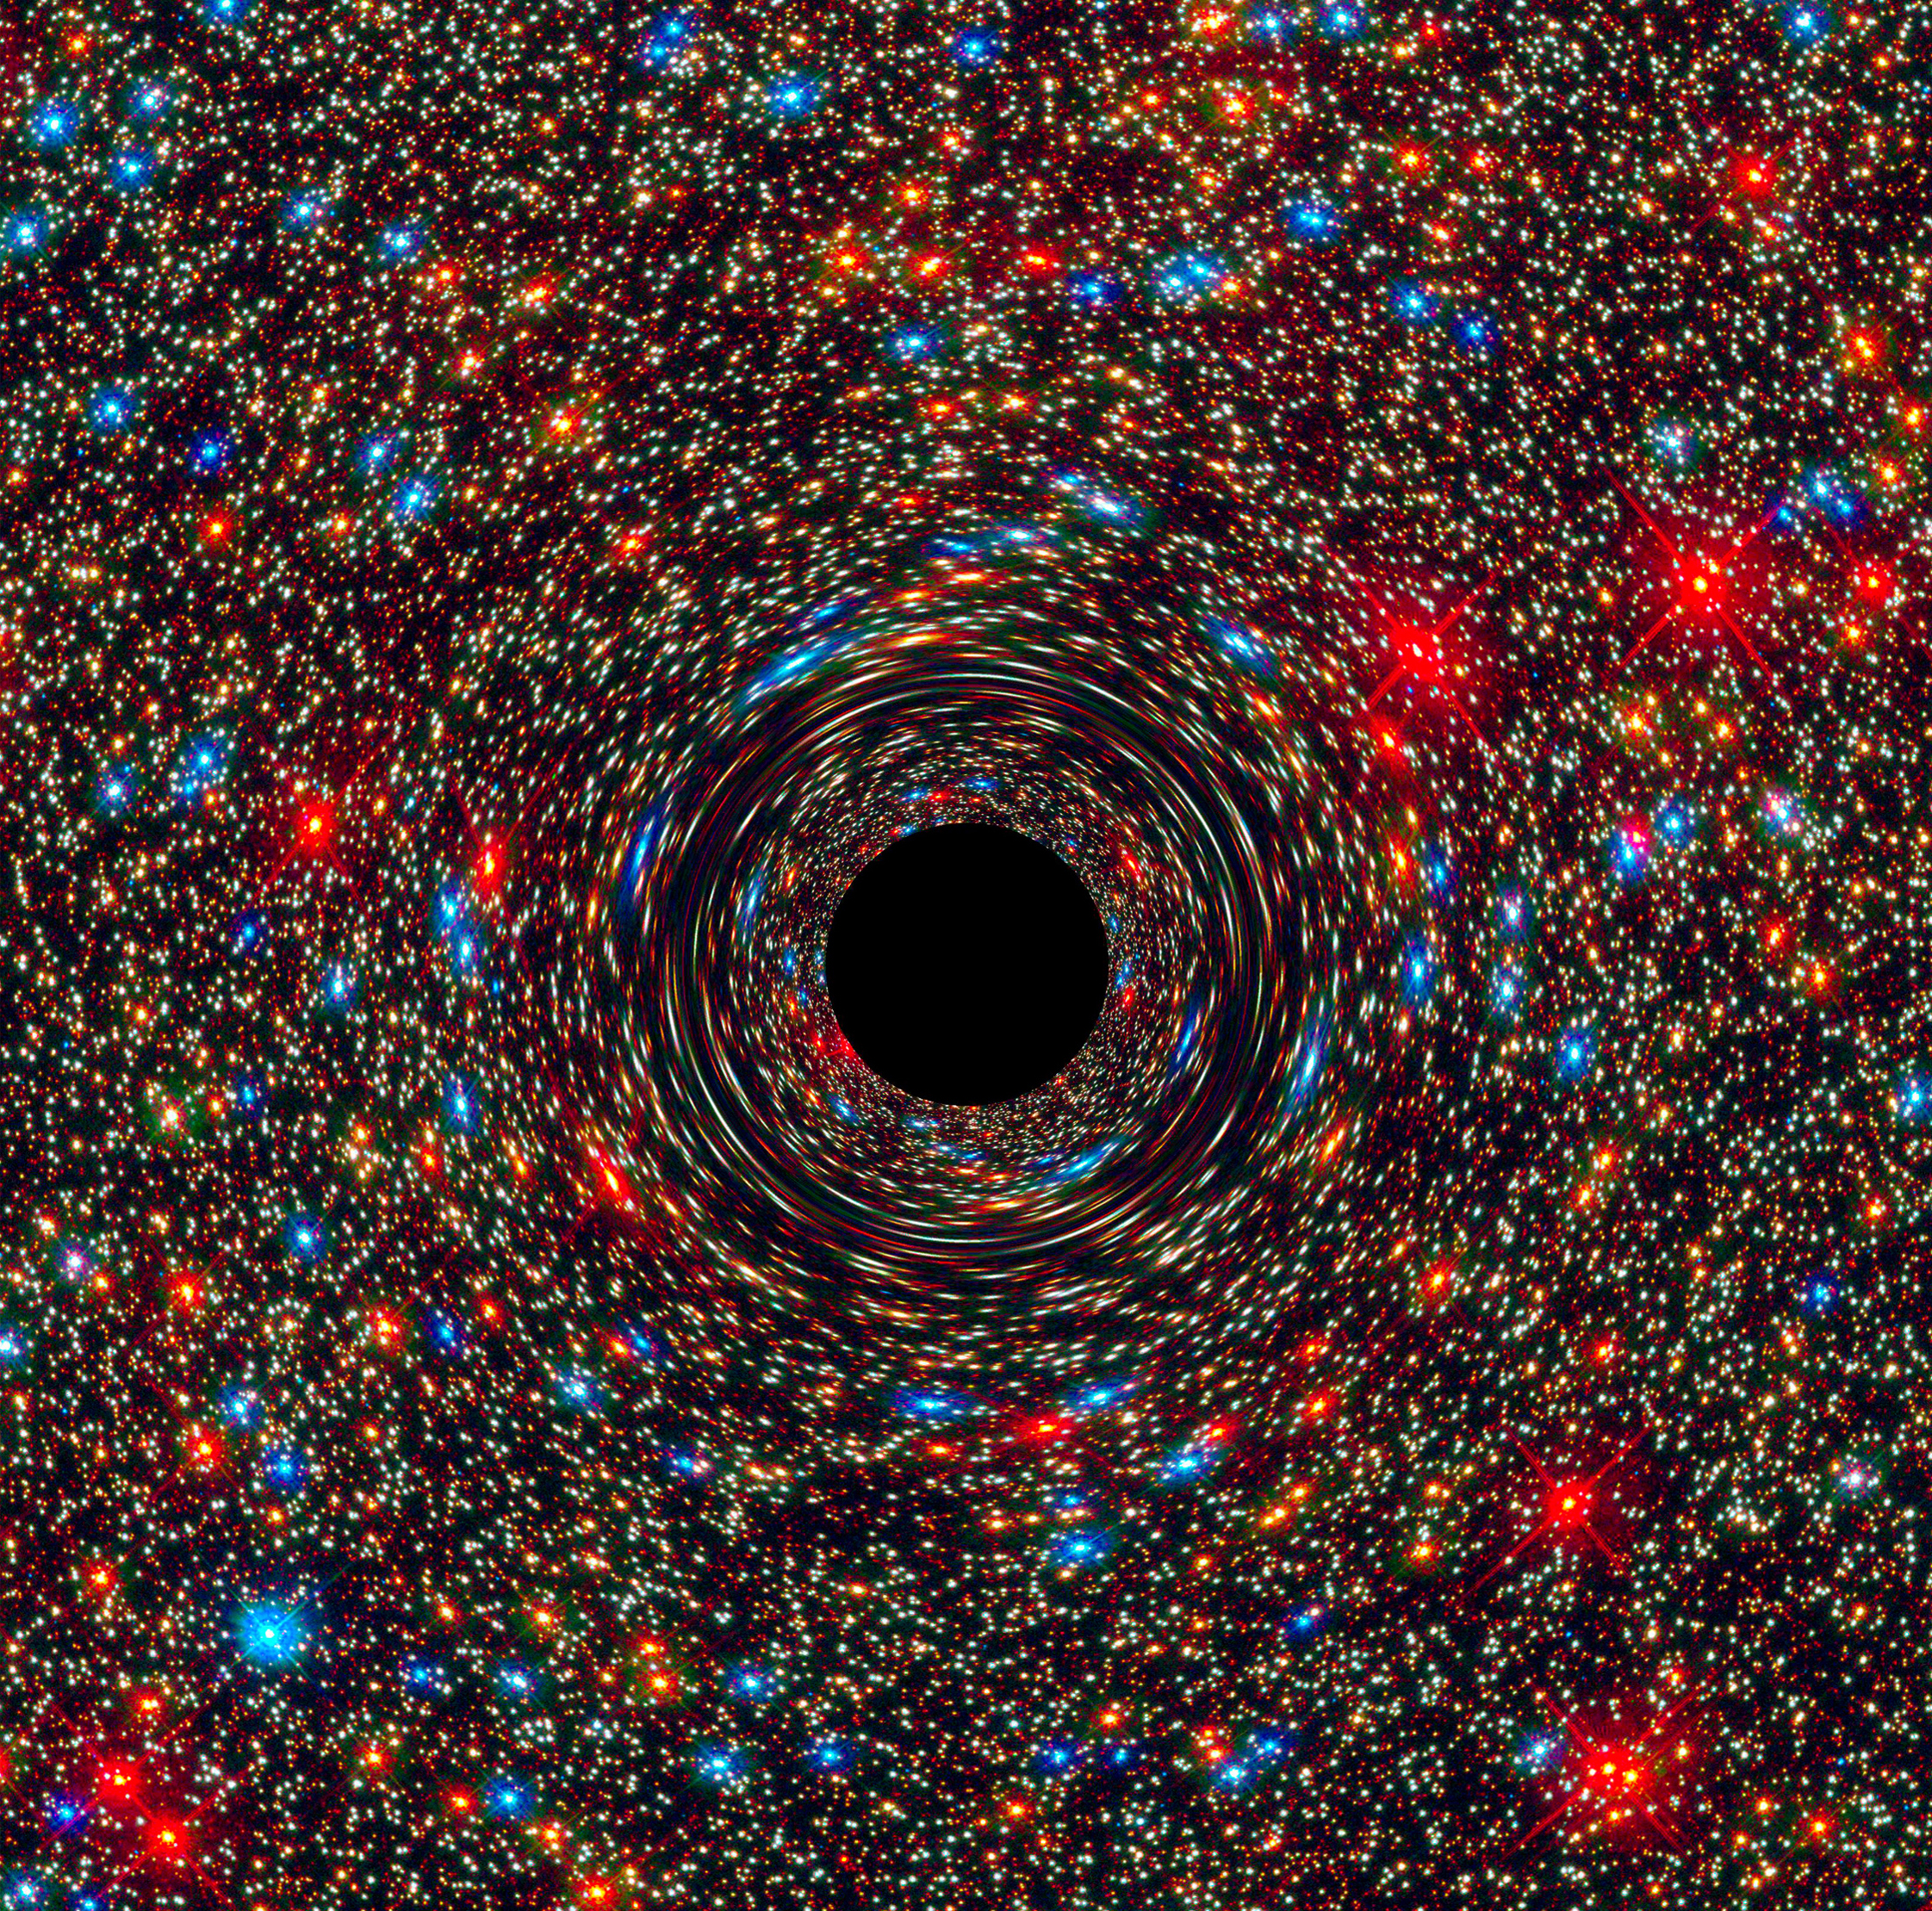

Behemoth Black Hole Found in an Unlikely Place

This computer-simulated image shows a supermassive black hole at the core of a galaxy. The black region in the center represents the black hole’s event horizon, where no light can escape the massive object’s gravitational grip. The black hole’s powerful gravity distorts space around it like a funhouse mirror. Light from background stars is stretched and smeared as the stars skim by the black hole. More info: Astronomers have uncovered a near-record breaking supermassive black hole, weighing 17 billion suns, in an unlikely place: in the center of a galaxy in a sparsely populated area of the universe. The observations, made by NASA’s Hubble Space Telescope and the Gemini Telescope in Hawaii, may indicate that these monster objects may be more common than once thought. Until now, the biggest supermassive black holes – those roughly 10 billion times the mass of our sun – have been found at the cores of very large galaxies in regions of the universe packed with other large galaxies. In fact, the current record holder tips the scale at 21 billion suns and resides in the crowded Coma galaxy cluster that consists of over 1,000 galaxies.

Credit: NASA, ESA, and D. Coe, J. Anderson, and R. van der Marel (STScI)